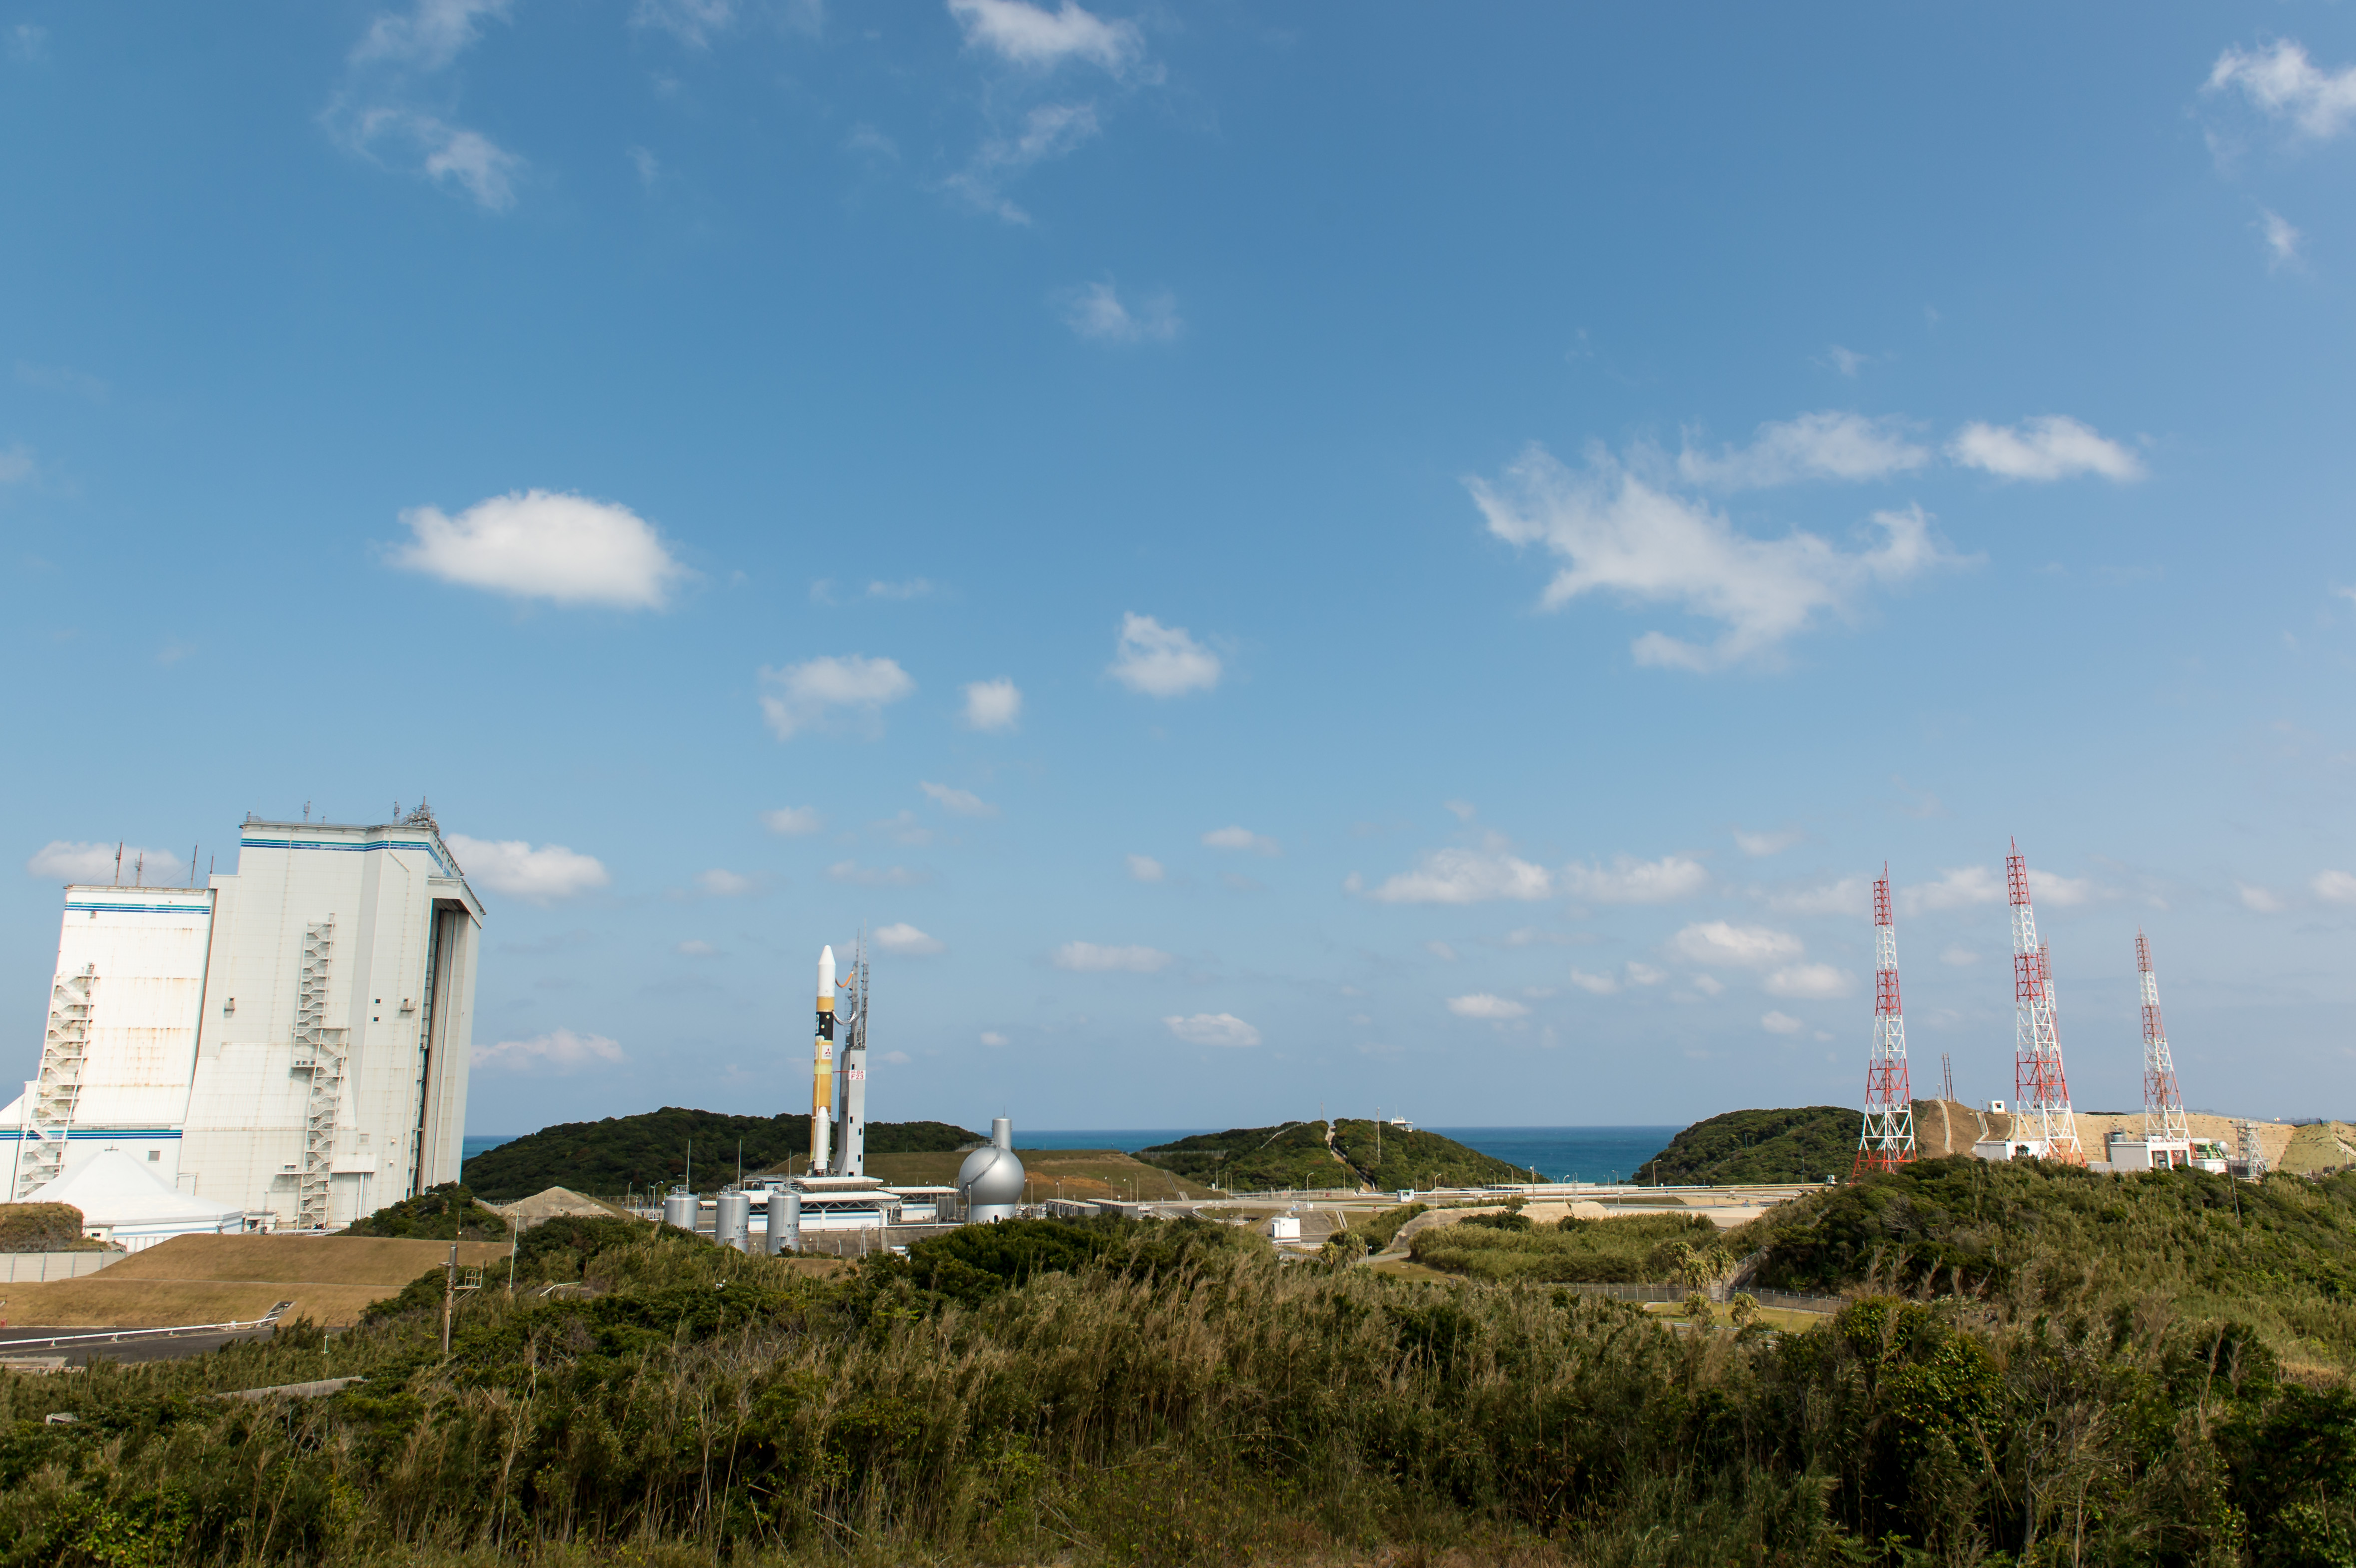

Global Precipitation Measurement (GPM) Mission

A Japanese H-IIA rocket carrying the NASA-Japan Aerospace Exploration Agency (JAXA), Global Precipitation Measurement (GPM) Core Observatory is seen as it rolls out to launch pad 1 of the Tanegashima Space Center, Thursday, Feb. 27, 2014, Tanegashima, Japan. Once launched, the GPM spacecraft will collect information that unifies data from an international network of existing and future satellites to map global rainfall and snowfall every three hours.

Credit: (NASA/Bill Ingalls)